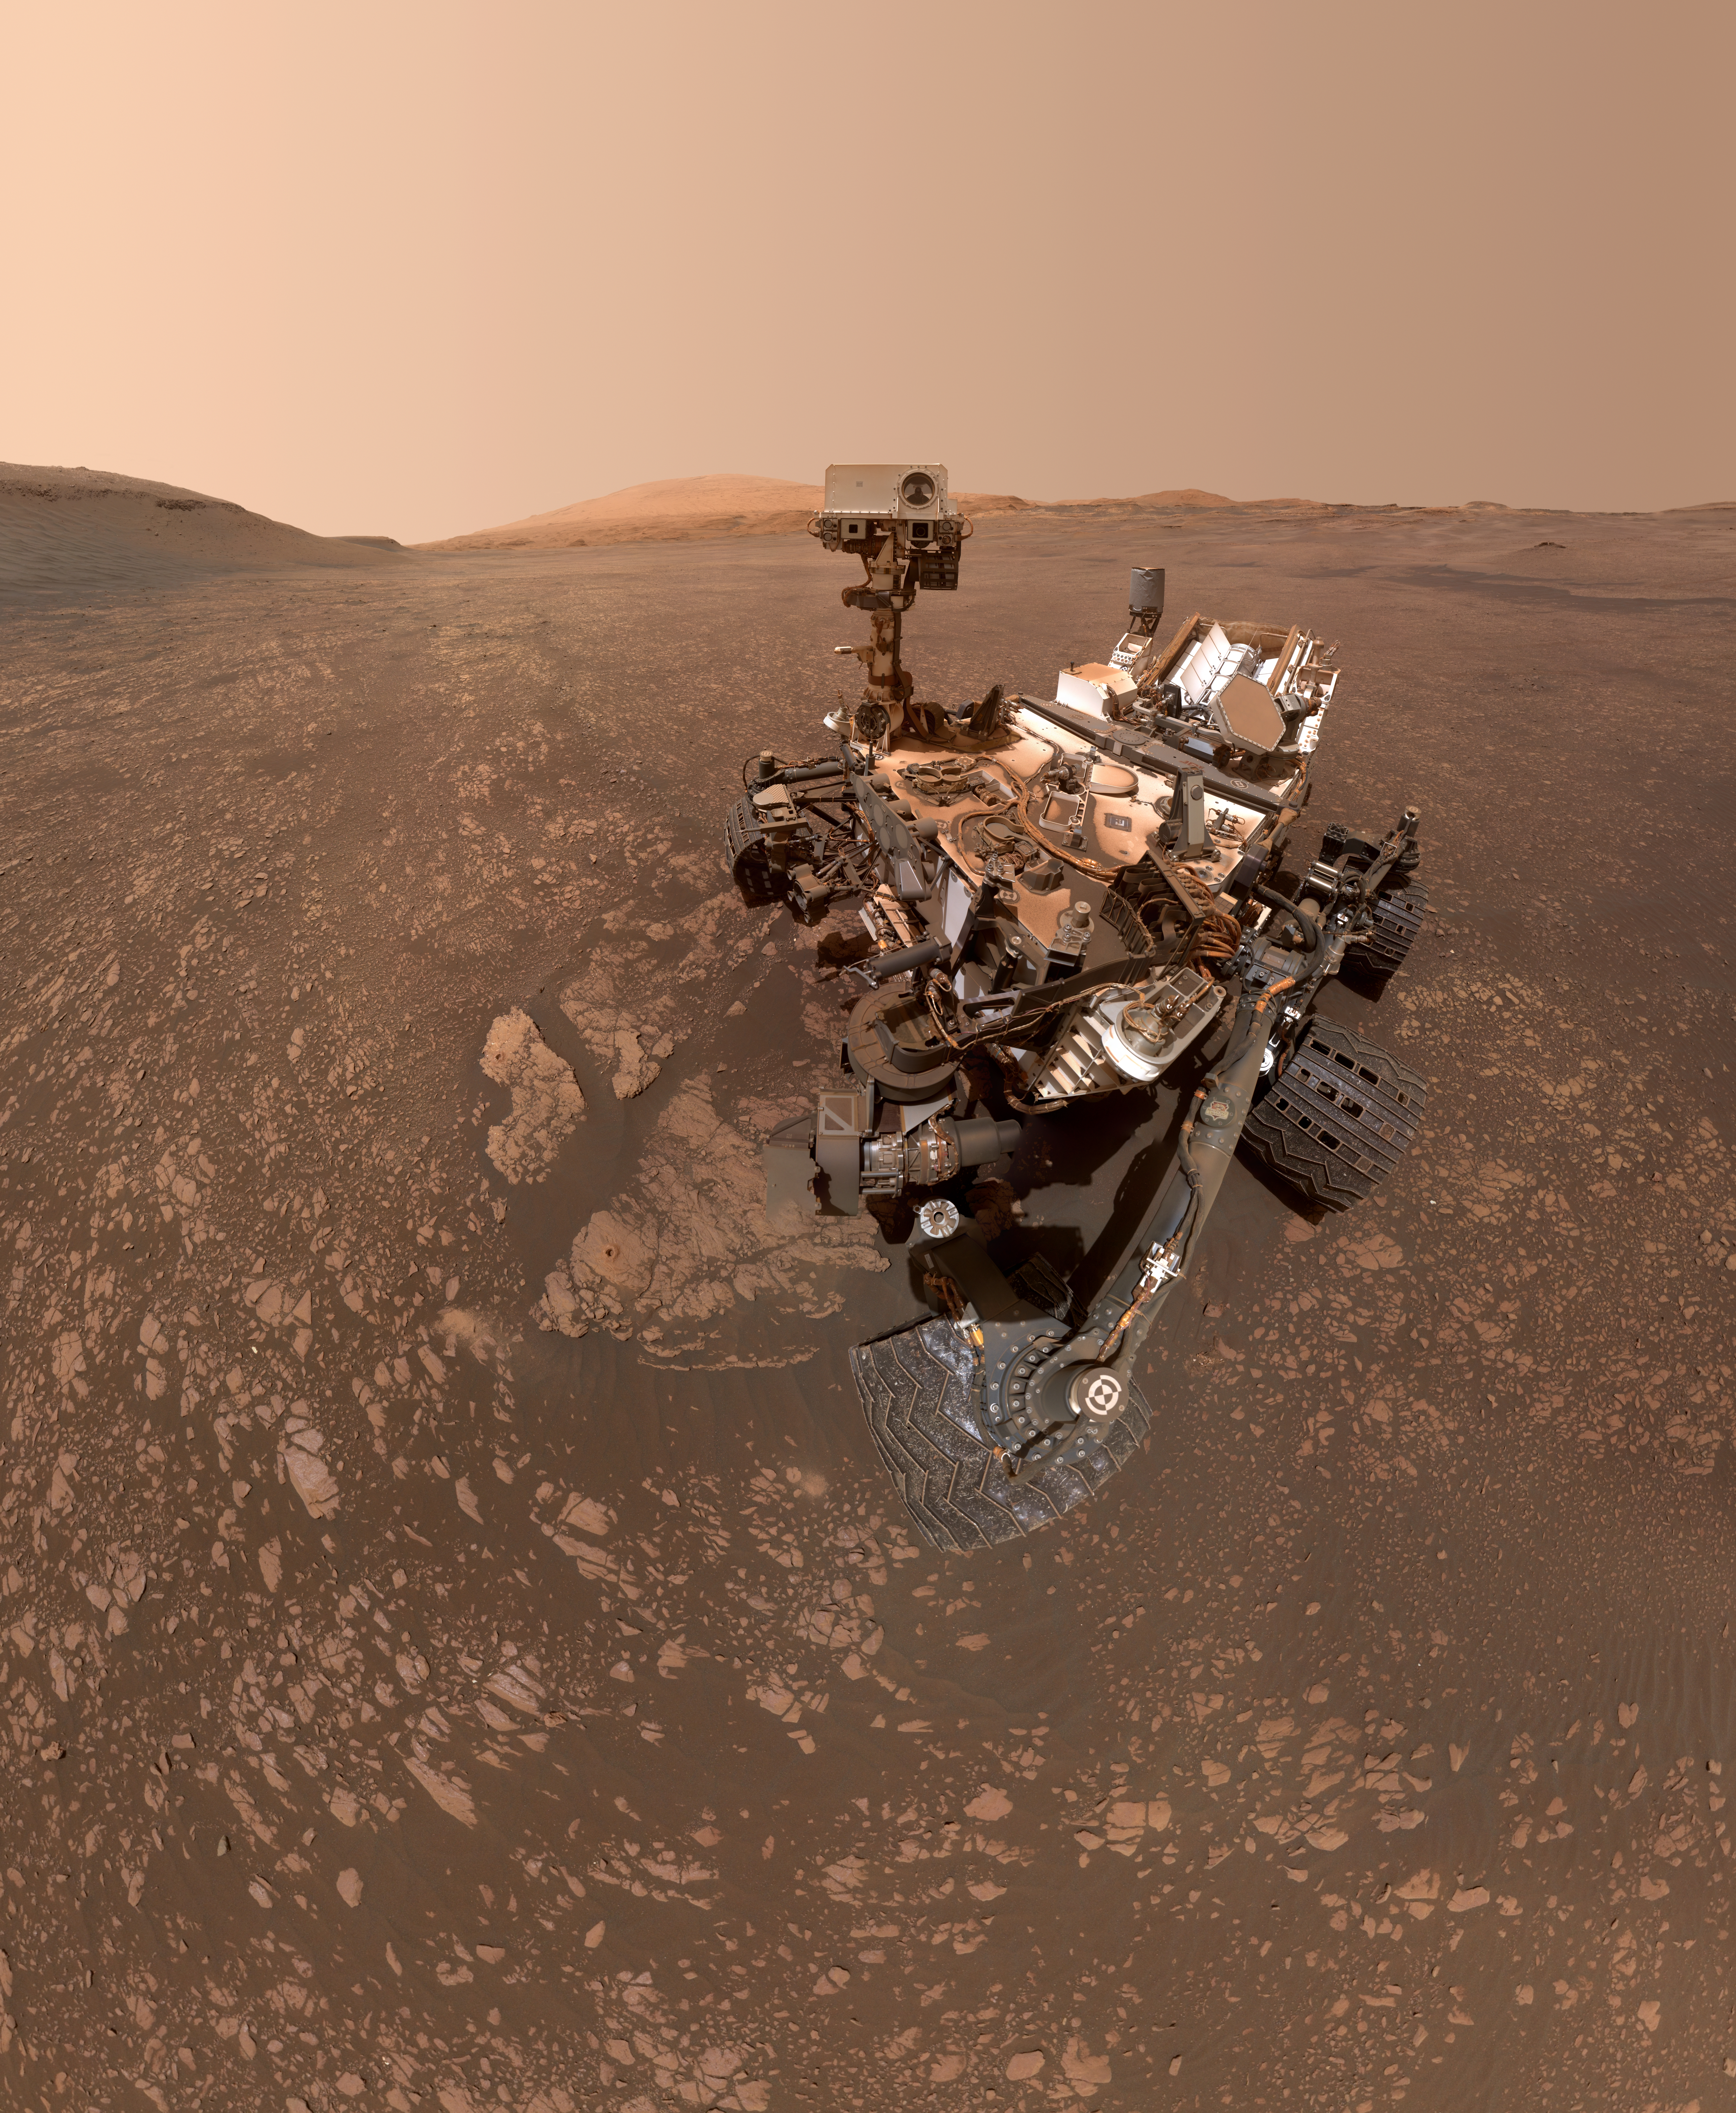

Curiosity’s Selfie at Aberlady and Kilmarie

NASA’s Curiosity Mars rover took this selfie on May 12, 2019 (the 2,405th Martian day, or sol, of the mission). To the lower-left of the rover are its two recent drill holes, at targets called “Aberlady” and “Kilmarie.”

These are Curiosity’s 20th and 21st drill sites.

The selfie is composed of 57 individual images taken by the rover’s Mars Hand Lens Imager (MAHLI), a camera on the end of the rover’s robotic arm. The images are stitched together into a panorama, and the robotic arm is digitally removed.

MAHLI was built by Malin Space Science Systems in San Diego. NASA’s Jet Propulsion Laboratory, a division of Caltech in Pasadena, manages the Mars Science Laboratory Project for the NASA Science Mission Directorate in Washington. JPL designed and built the project’s Curiosity rover.

Credit: NASA/JPL-Caltech/MSSS